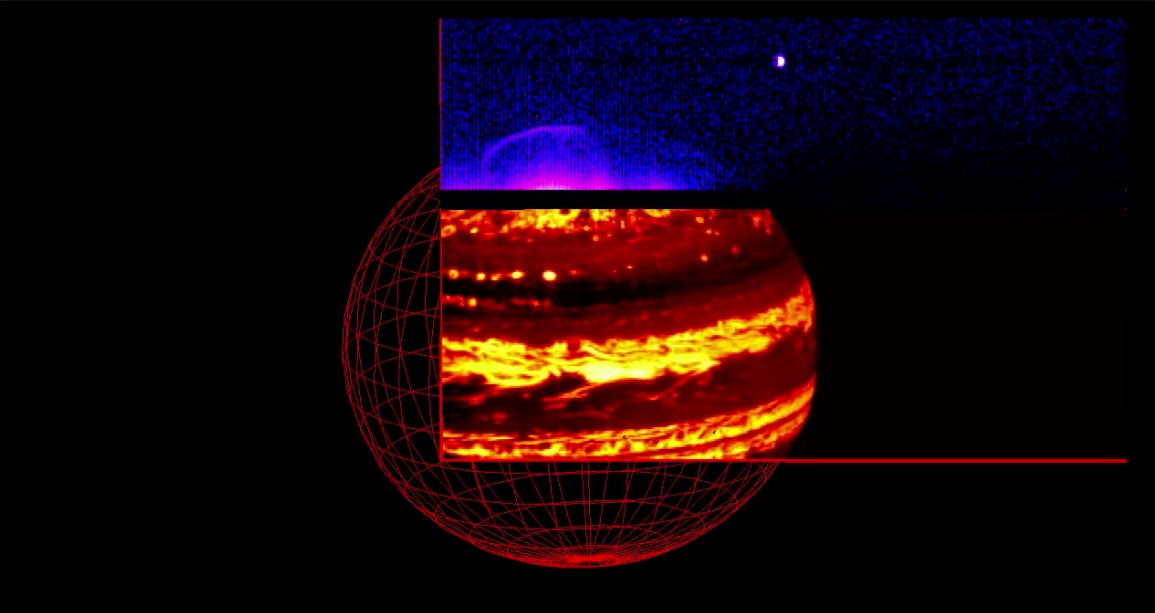

Juno Captures Jupiter’s Glow in Infrared Light

As NASA’s Juno spacecraft approached Jupiter on Aug. 27, 2016, the Jovian Infrared Auroral Mapper (JIRAM) instrument captured the planet’s glow in infrared light.

The video is composed of 580 images collected over a period of about nine hours while Jupiter completed nearly a full rotation on its axis.

The video shows the two parts composing the JIRAM imager: the lower one, in a red color scale, is used for mapping the planet’s thermal emission at wavelengths around 4.8 microns; the upper one, in a blue color scale, is used to map the auroras at wavelengths around 3.45 microns.

In this case the exposure time of the imager was optimized to observe the planet’s thermal emission. However, it is possible to see a faint aurora and Jupiter’s moon Io approaching the planet. The Great Red Spot is also visible just south of the planet’s equator.

NASA’s Jet Propulsion Laboratory, Pasadena, California, manages the Juno mission for the principal investigator, Scott Bolton, of Southwest Research Institute in San Antonio. The Juno mission is part of the New Frontiers Program managed at NASA’s Marshall Space Flight Center in Huntsville, Alabama. Lockheed Martin Space Systems, Denver, built the spacecraft. JPL is a division of Caltech in Pasadena.

Credit: NASA/JPL-Caltech/SwRI/ASI/INAF/JIRAM